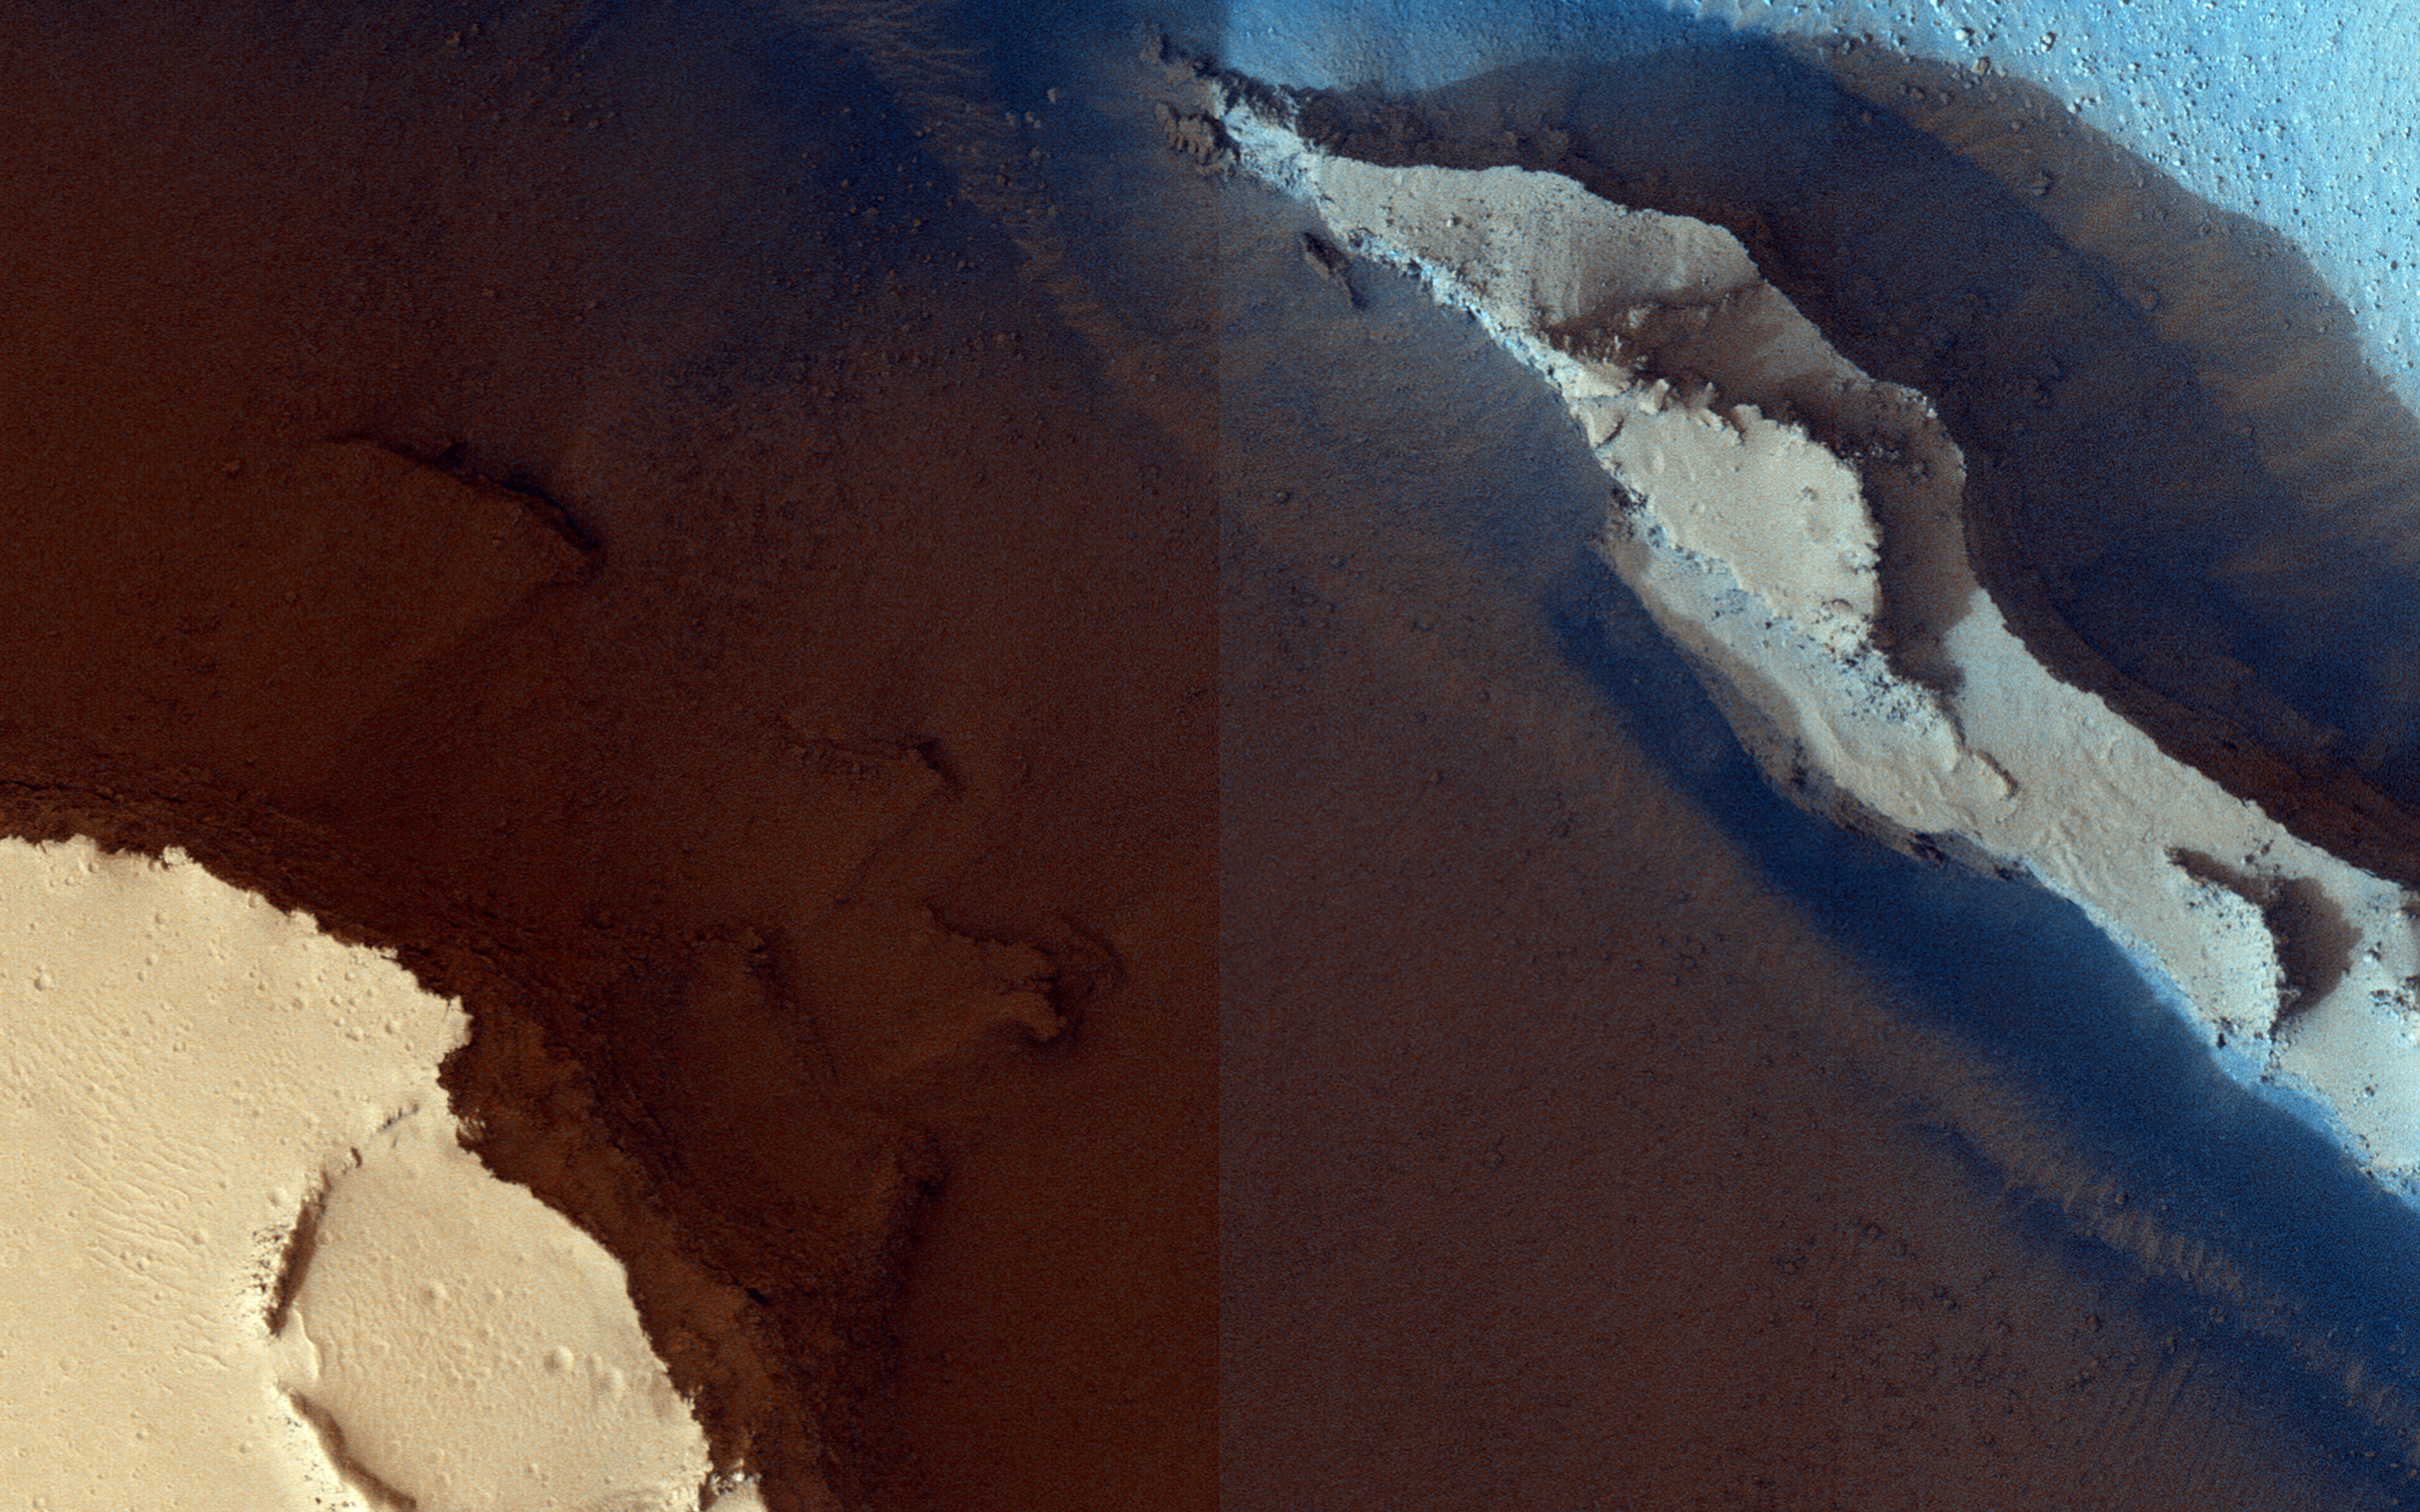

Cerberus Fossae: In the Relay Zone

These trenches or “fossae” are about a kilometer (0.62 miles) across. This area shows where two segments have joined up and are close to a third section.

The fossae are probably areas where the surface has collapsed down into voids made from faults (huge cracks with movement on either side) that don’t extend up to the surface. In structural geology, when multiple faults are closely spaced, we call that a relay zone. These zones have much higher stress built up in the crust and consequently tend to be more fractured. These fractures can serve as “pipes” for fluids (water, lava, gases) to flow through.

This area corresponds with the youngest of Mars’ giant outflow channels, Athabasca Valles, that is only 2 to 20 million years old and shows geologic evidence of having been formed and modified jointly by water and lava.

The University of Arizona, Tucson, operates HiRISE, which was built by Ball Aerospace & Technologies Corp., Boulder, Colo. NASA’s Jet Propulsion Laboratory, a division of the California Institute of Technology in Pasadena, manages the Mars Reconnaissance Orbiter Project for NASA’s Science Mission Directorate, Washington.

Credit: NASA/JPL-Caltech/University of Arizona